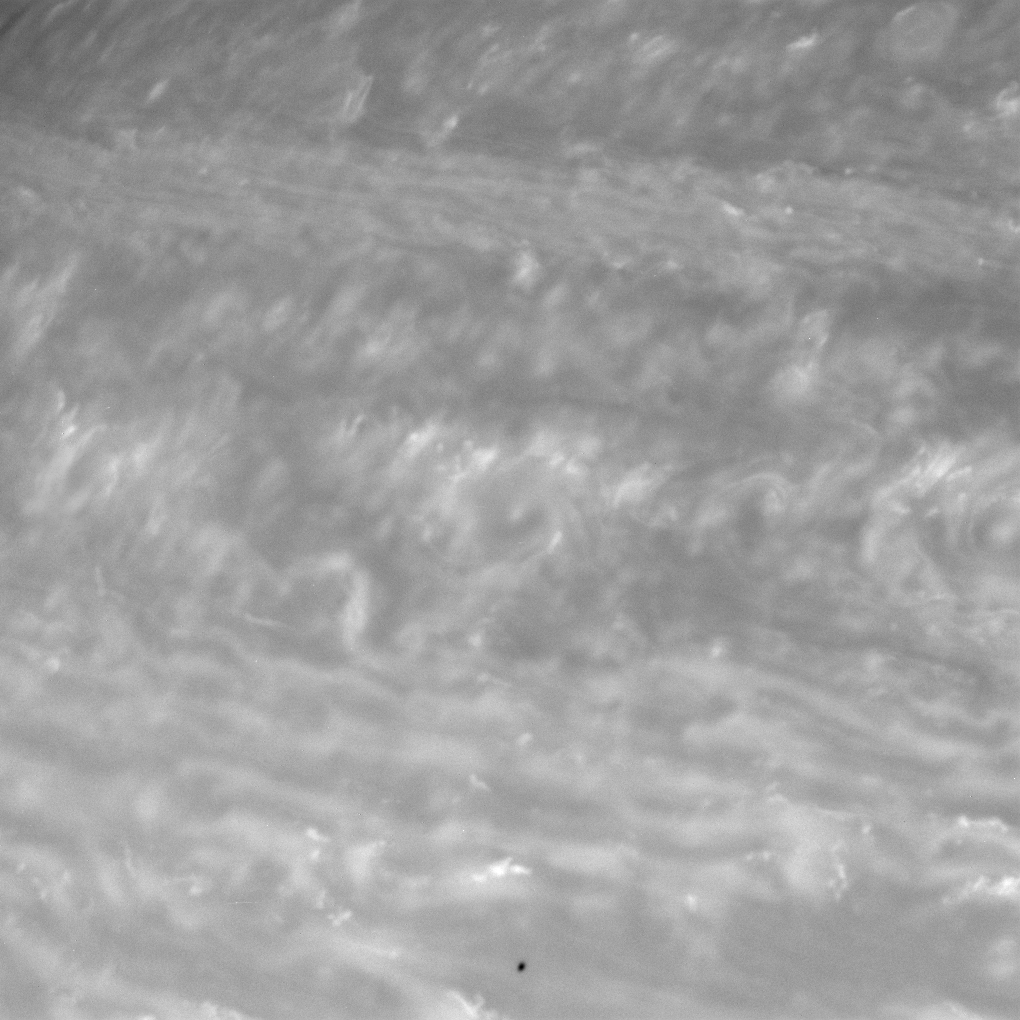

Shadow Spot

The Cassini spacecraft gazes into the blustery, ever changing atmosphere of Saturn as the tiny shadow of Epimetheus drifts across the cloud tops.

The view looks toward a region in Saturn’s atmosphere 24 degrees north of the planet’s equator. Epimetheus is 116 kilometers (72 miles) across and orbits about 151,400 kilometers (94,100 miles) from the planet.

The image was taken with the Cassini spacecraft narrow-angle camera on Nov. 7, 2007 using a spectral filter sensitive to wavelengths of infrared light centered at 750 nanometers. The view was obtained at a distance of approximately 2.9 million kilometers (1.8 million miles) from Saturn. Image scale is 17 kilometers (11 miles) per pixel.

The Cassini-Huygens mission is a cooperative project of NASA, the European Space Agency and the Italian Space Agency. The Jet Propulsion Laboratory, a division of the California Institute of Technology in Pasadena, manages the mission for NASA’s Science Mission Directorate, Washington, D.C. The Cassini orbiter and its two onboard cameras were designed, developed and assembled at JPL. The imaging operations center is based at the Space Science Institute in Boulder, Colo.

Credit: NASA/JPL/Space Science Institute